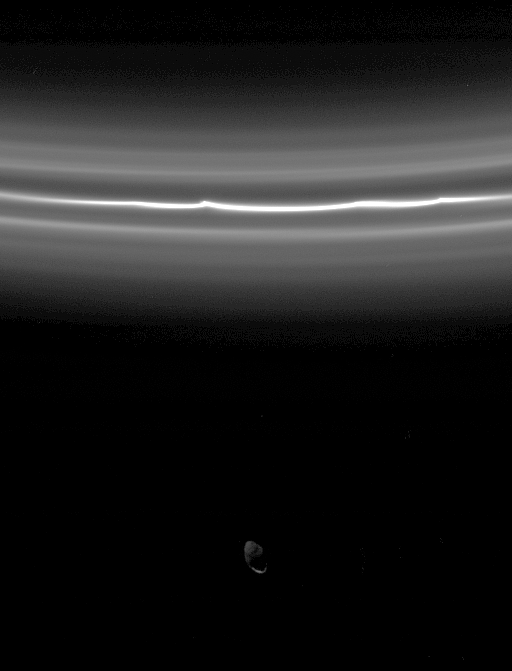

Brilliant F Ring

Saturn’s moon Pandora is almost overwhelmed by the brightness of the F ring in this view. The F ring’s bright core displays kinks and is flanked by fainter ringlets. Imaging scientists recently determined these fainter ringlets to be a single spiral ring that winds around the planet. Pandora is 84 kilometers (52 miles) across.

Pandora is faintly lit by “Saturnshine,” or reflected light from the planet, and few features can be seen here. This image was acquired by Cassini exactly three hours after the spacecraft took the image seen in PIA07601, which showed Prometheus interior to the F ring.

The image was taken in visible light with the Cassini spacecraft narrow-angle camera on Aug. 21, 2005, at a distance of approximately 583,000 kilometers (362,000 miles) from Saturn and at a high Sun-Saturn-spacecraft, or phase, angle of 136 degrees. Resolution in the original image was 3 kilometers (2 miles) per pixel.

The Cassini-Huygens mission is a cooperative project of NASA, the European Space Agency and the Italian Space Agency. The Jet Propulsion Laboratory, a division of the California Institute of Technology in Pasadena, manages the mission for NASA’s Science Mission Directorate, Washington, D.C. The Cassini orbiter and its two onboard cameras were designed, developed and assembled at JPL. The imaging operations center is based at the Space Science Institute in Boulder, Colo.

Credit: NASA/JPL/Space Science Institute